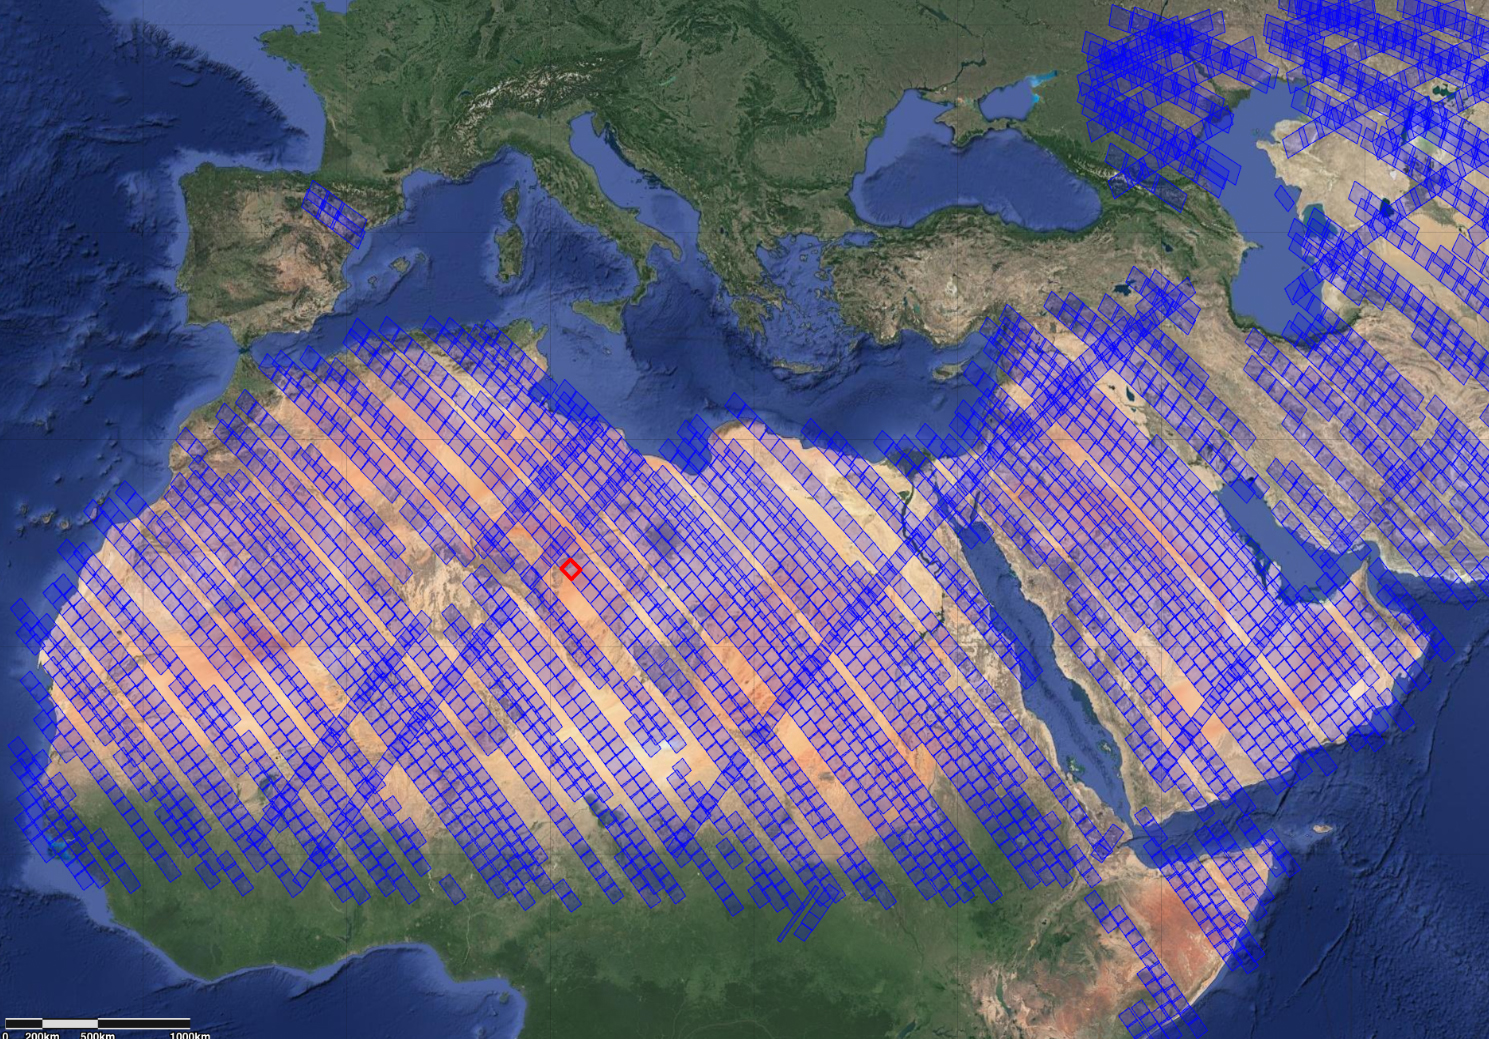

NASA’s EMIT Measures Surface Dust in North Africa, Europe, the Middle East, Central Asia

This image shows locations in parts of North Africa, Europe, the Middle East, and Central Asia observed by NASA’s Earth Surface Mineral Dust Source Investigation (EMIT). Each blue box is a “scene” the instrument, which is aboard the International Space Station, has captured. The red box indicates where the instrument recently gathered data on three minerals in a location in southwest Libya, in the Sahara Desert.

Installed on the space station in July 2022, EMIT orbits Earth about once every 90 minutes to map the world’s mineral-dust sources, gathering information about surface composition as the instrument completes about 16 orbits per day.

Over the course of its 12-month mission, EMIT will collect measurements of 10 important surface minerals – kaolinite, hematite, goethite, illite, vermiculite, calcite, dolomite, montmorillonite, chlorite, and gypsum – in arid regions between 50-degree south and north latitudes in Africa, Asia, North and South America, and Australia. The data EMIT collects will help scientists better understand the role of airborne dust particles in heating and cooling Earth’s atmosphere on global and regional scales.

EMIT was developed at NASA’s Jet Propulsion Laboratory, which is managed for NASA by Caltech in Pasadena, California.

Credit: NASA/JPL-Caltech